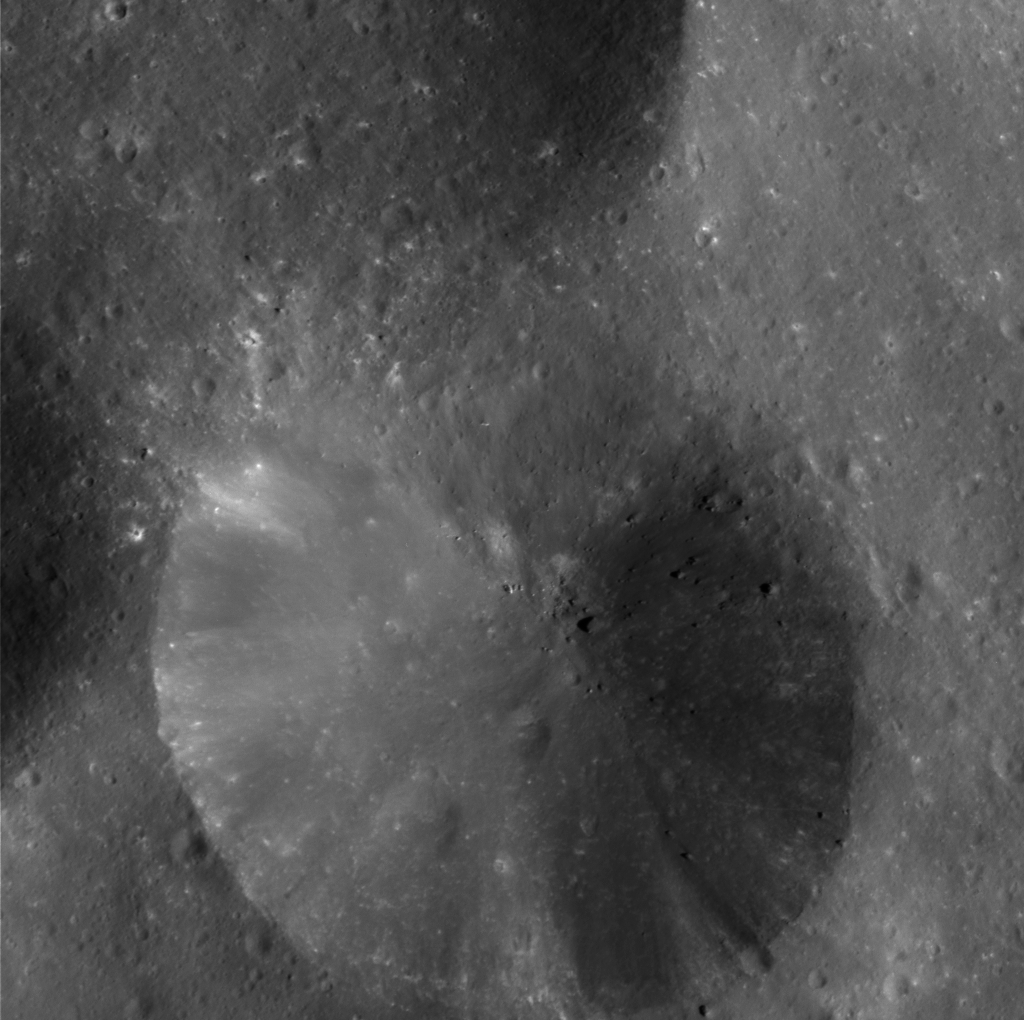

Crater Close-up on Phoebe

This eye-popping high-resolution image of Phoebe’s pitted surface taken very near closest approach shows a 13-kilometer (8-mile) diameter crater with a debris-covered floor. Part of another crater of similar size is visible at left, as is part of a larger crater at top and many scattered smaller craters. The radial streaks in the crater are due to down slope movements of loose fragments from impact ejecta. Also seen are boulders ranging from about 50 to 300 meters (160 to 990 feet) in diameter. The building-sized rocks may have been excavated by large impacts, perhaps from some other region of Phoebe rather than the craters seen here. There is no visible evidence for layering of ice and dark material or a hardened crust in this region, as on other parts of this moon.

Some of the relatively bright spots are from small impacts that excavated bright material from beneath the dark surface. Images like this provide information about impact processes on Phoebe.

This image was obtained at a phase, or Sun-Phoebe-spacecraft, angle of 78 degrees, and from a distance of 11,918 kilometers (7,407 miles). The image scale is approximately 18.5 meters (60.5 feet) per pixel. The illumination is from the right. No enhancement was performed on this image.

The Cassini-Huygens mission is a cooperative project of NASA, the European Space Agency and the Italian Space Agency. The Jet Propulsion Laboratory, a division of the California Institute of Technology in Pasadena, manages the Cassini-Huygens mission for NASA’s Office of Space Science, Washington, D.C. The Cassini orbiter and its two onboard cameras, were designed, developed and assembled at JPL. The imaging team is based at the Space Science Institute, Boulder, Colo.

Credit: NASA/JPL/Space Science Institute